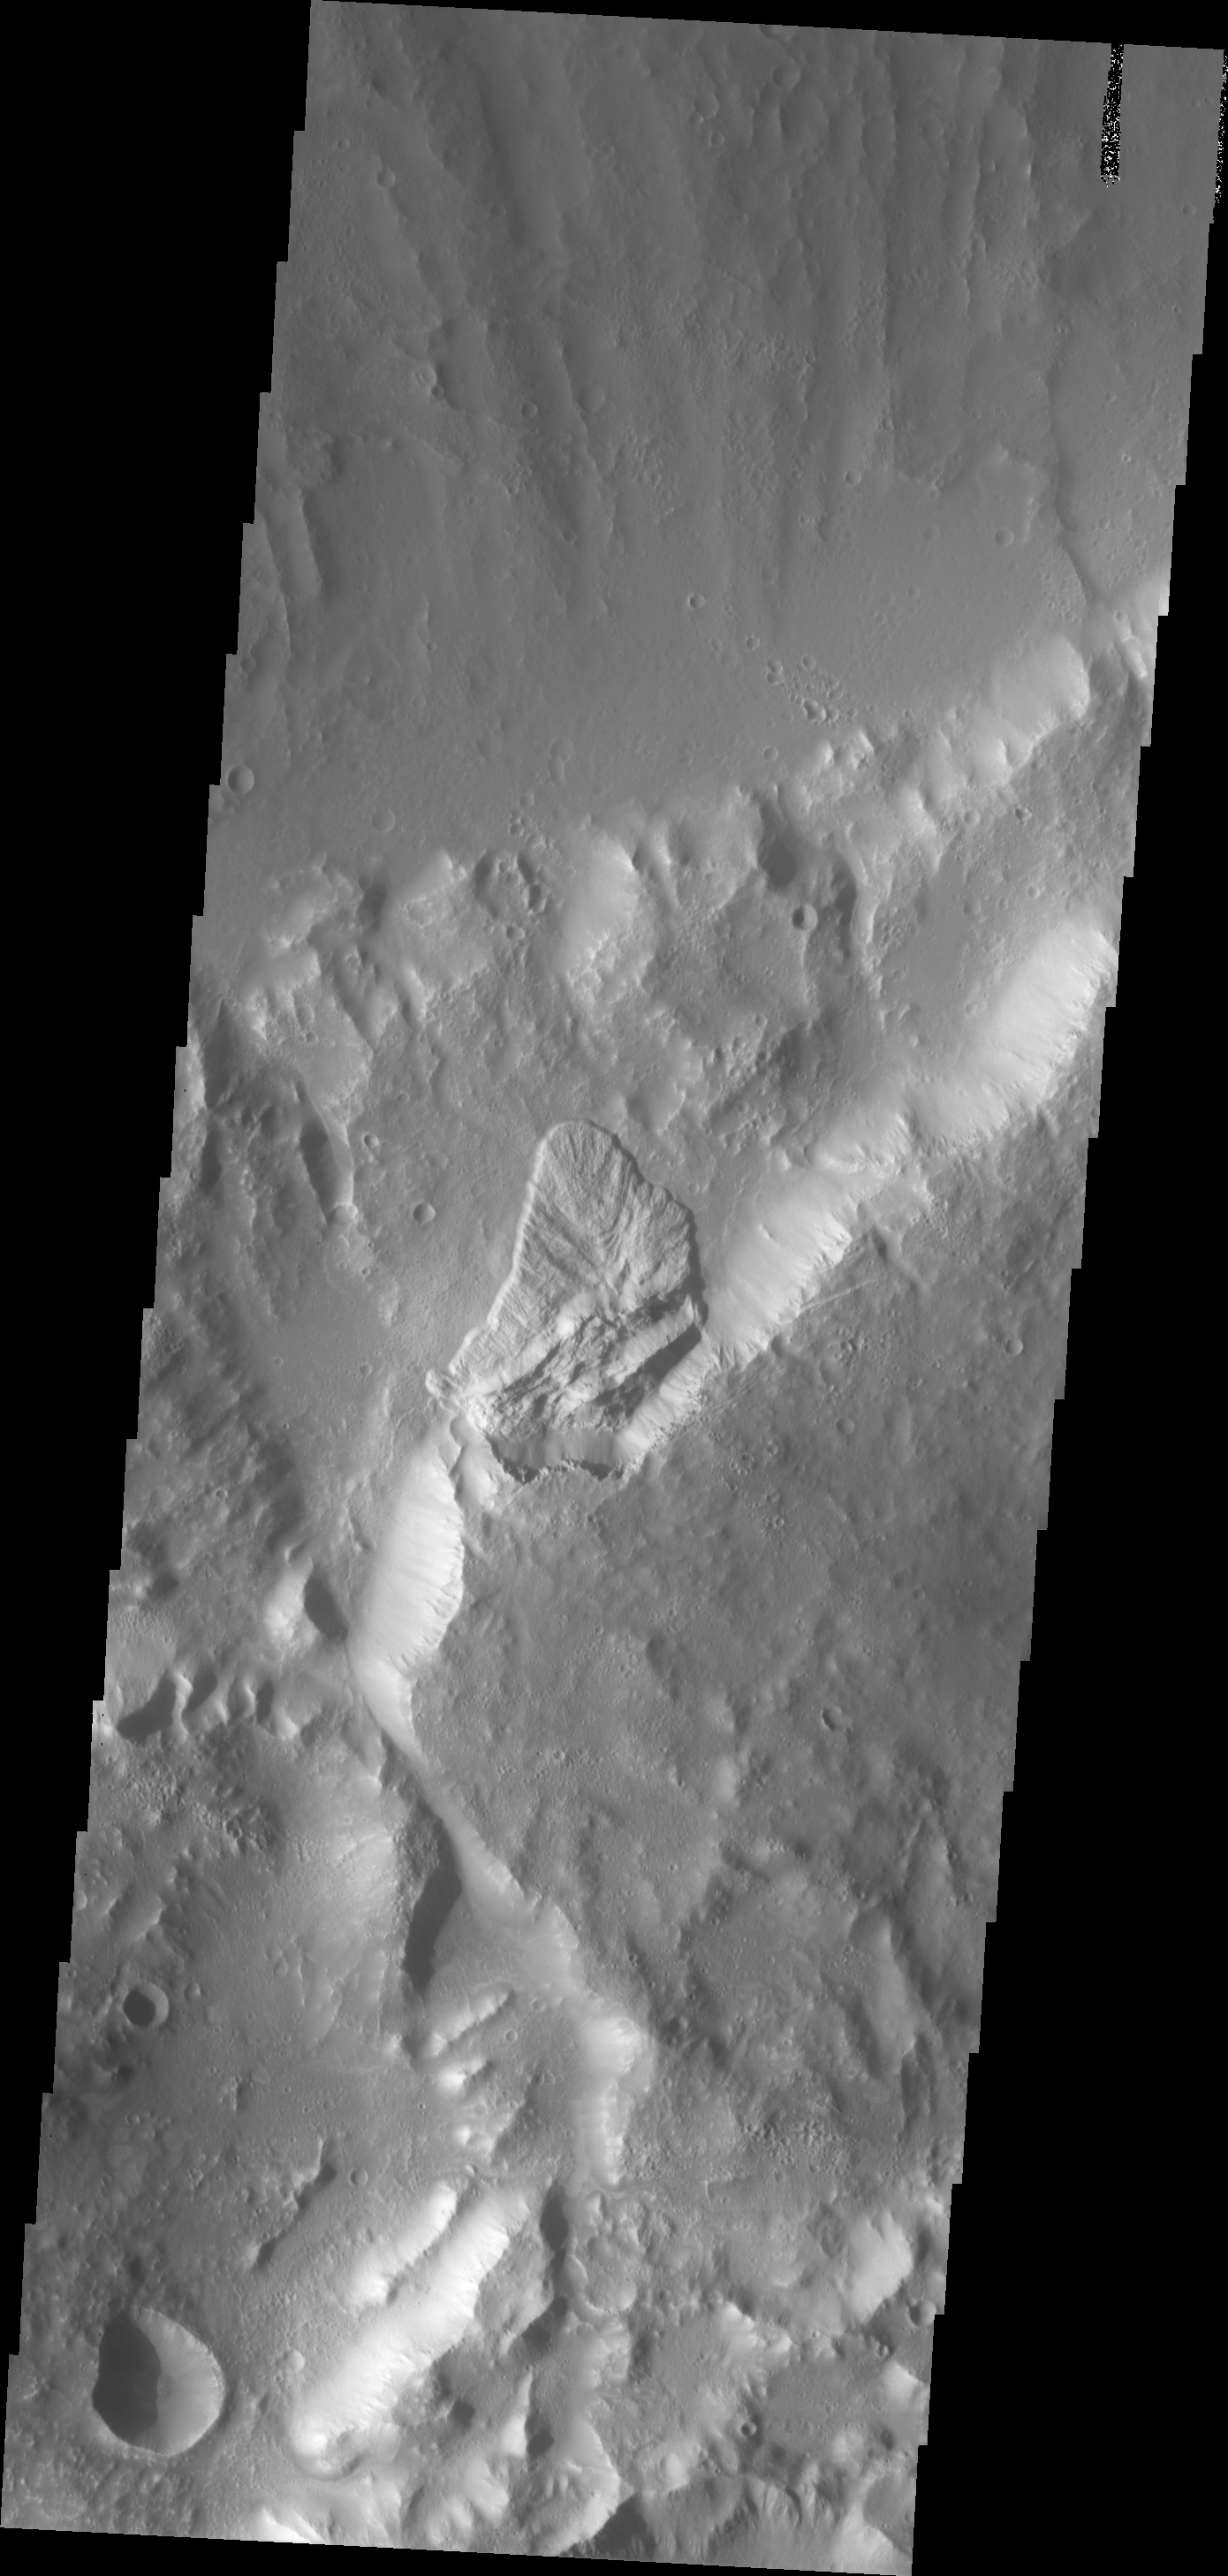

Landslide

This landslide deposit is located on the northern side of Sharonov Crater, which has been modified by the flows within Kasei and Lobo Valles.

Image information: VIS instrument. Latitude 28.2N, Longitude 301.2E. 19 meter/pixel resolution.

Please see the THEMIS Data Citation Note for details on crediting THEMIS images.

Note: this THEMIS visual image has not been radiometrically nor geometrically calibrated for this preliminary release. An empirical correction has been performed to remove instrumental effects. A linear shift has been applied in the cross-track and down-track direction to approximate spacecraft and planetary motion. Fully calibrated and geometrically projected images will be released through the Planetary Data System in accordance with Project policies at a later time.

NASA’s Jet Propulsion Laboratory manages the 2001 Mars Odyssey mission for NASA’s Office of Space Science, Washington, D.C. The Thermal Emission Imaging System (THEMIS) was developed by Arizona State University, Tempe, in collaboration with Raytheon Santa Barbara Remote Sensing. The THEMIS investigation is led by Dr. Philip Christensen at Arizona State University. Lockheed Martin Astronautics, Denver, is the prime contractor for the Odyssey project, and developed and built the orbiter. Mission operations are conducted jointly from Lockheed Martin and from JPL, a division of the California Institute of Technology in Pasadena.

Credit: NASA/JPL/ASU